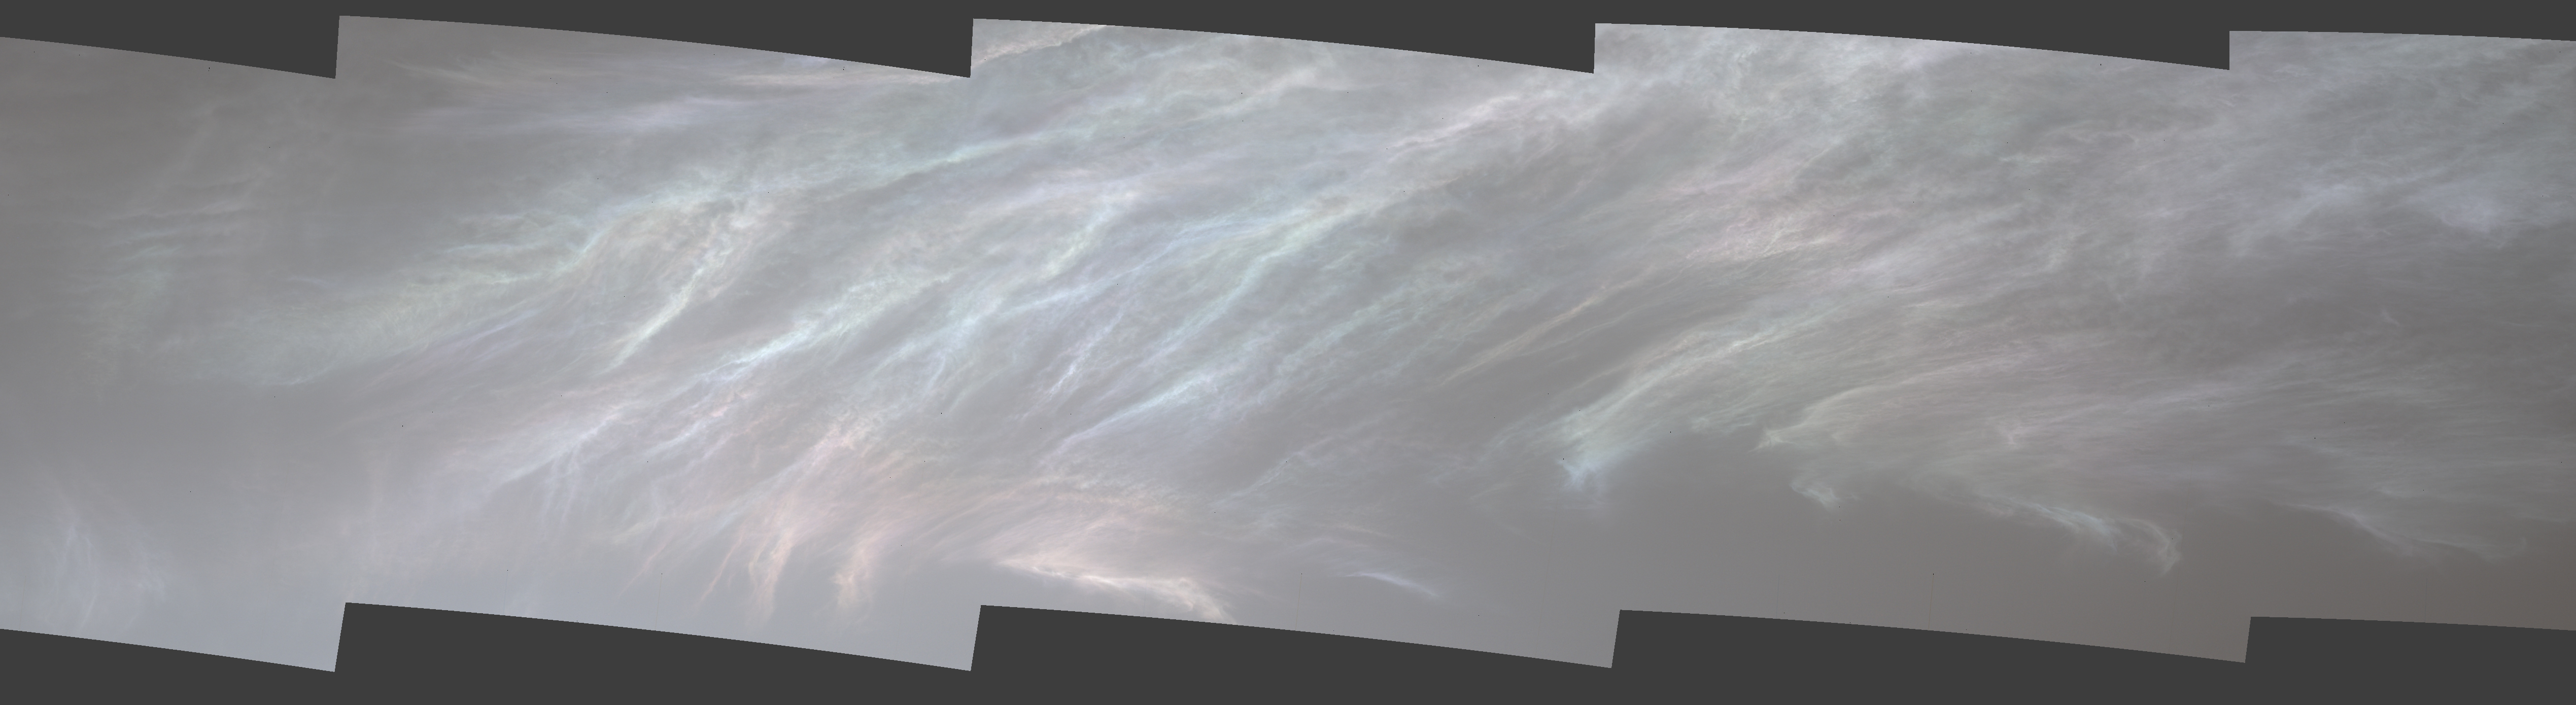

Curiosity Spots Iridescent Mother of Pearl Clouds

NASA’s Curiosity Mars rover spotted these iridescent, or “mother of pearl,” clouds on March 5, 2021, the 3,048th Martian day, or sol, of the mission. Seen here are five images stitched together from a much wider panorama taken by the rover’s Mast Camera, or Mastcam. The full panorama (Figure 1) was stitched together from 23 images.

Malin Space Science Systems in San Diego built and operates Mastcam. A division of Caltech, NASA’s Jet Propulsion Laboratory in Southern California built the Curiosity rover and manages the Curiosity rover for the agency’s Science Mission Directorate in Washington.

Credit: NASA/JPL-Caltech/MSSS